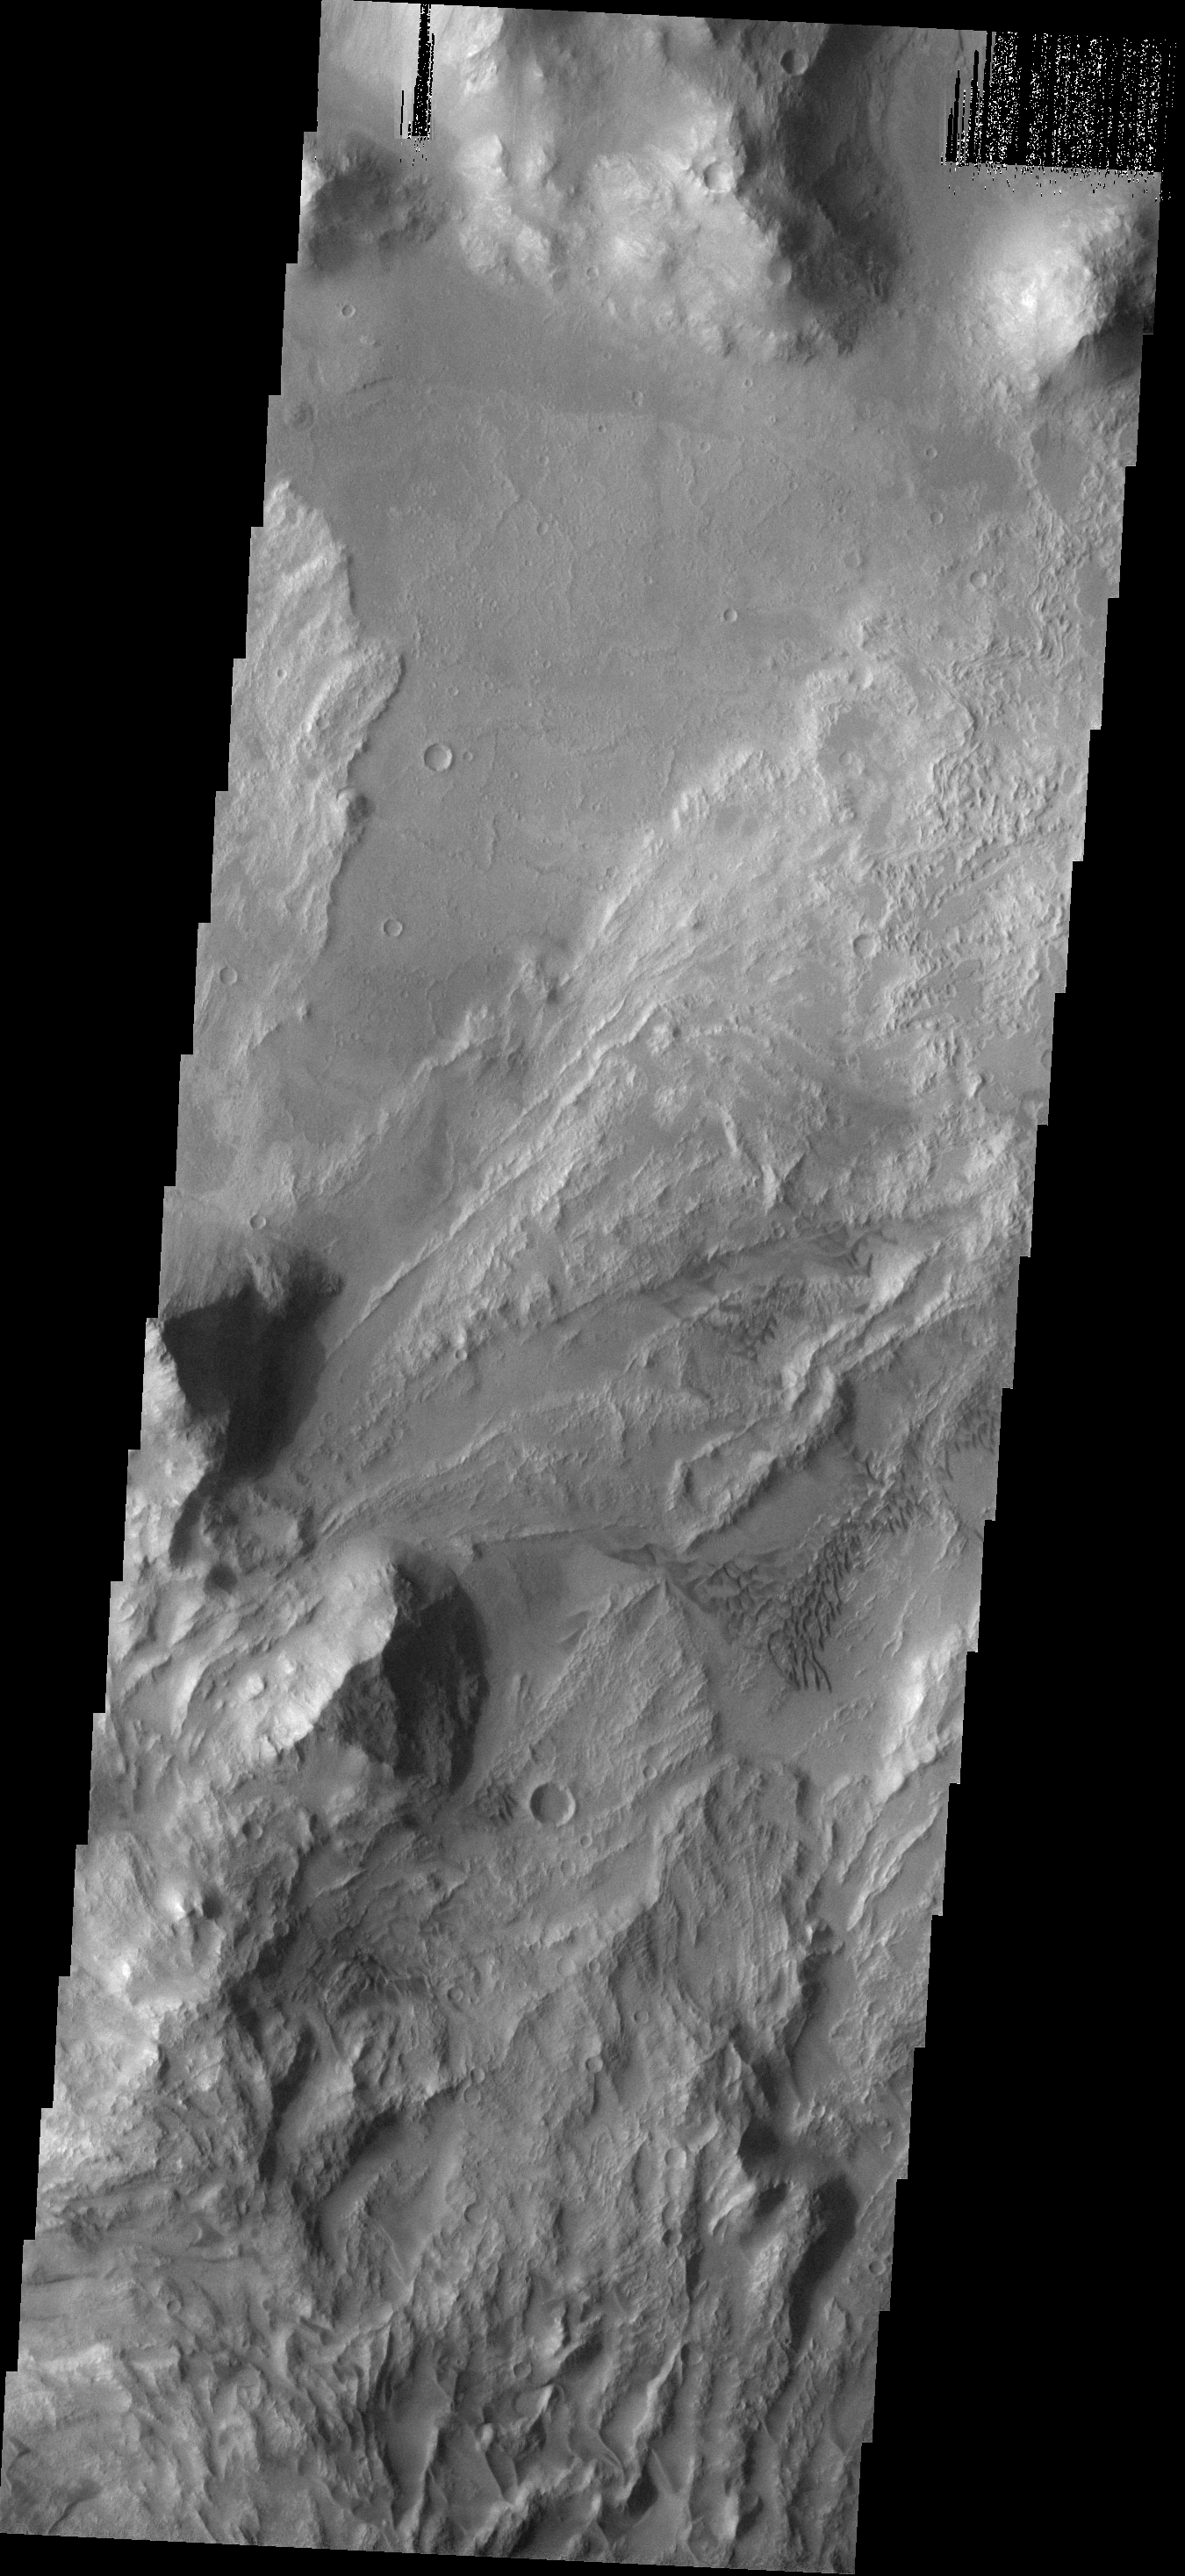

Slides and Dunes

The dunes and landslides in this image occur within Coprates Chasma.

Image information: VIS instrument. Latitude -14.5N, Longitude 303.4E. 18 meter/pixel resolution.

Please see the THEMIS Data Citation Note for details on crediting THEMIS images.

Note: this THEMIS visual image has not been radiometrically nor geometrically calibrated for this preliminary release. An empirical correction has been performed to remove instrumental effects. A linear shift has been applied in the cross-track and down-track direction to approximate spacecraft and planetary motion. Fully calibrated and geometrically projected images will be released through the Planetary Data System in accordance with Project policies at a later time.

NASA’s Jet Propulsion Laboratory manages the 2001 Mars Odyssey mission for NASA’s Office of Space Science, Washington, D.C. The Thermal Emission Imaging System (THEMIS) was developed by Arizona State University, Tempe, in collaboration with Raytheon Santa Barbara Remote Sensing. The THEMIS investigation is led by Dr. Philip Christensen at Arizona State University. Lockheed Martin Astronautics, Denver, is the prime contractor for the Odyssey project, and developed and built the orbiter. Mission operations are conducted jointly from Lockheed Martin and from JPL, a division of the California Institute of Technology in Pasadena.

Credit: NASA/JPL/Malin Space Science Systems